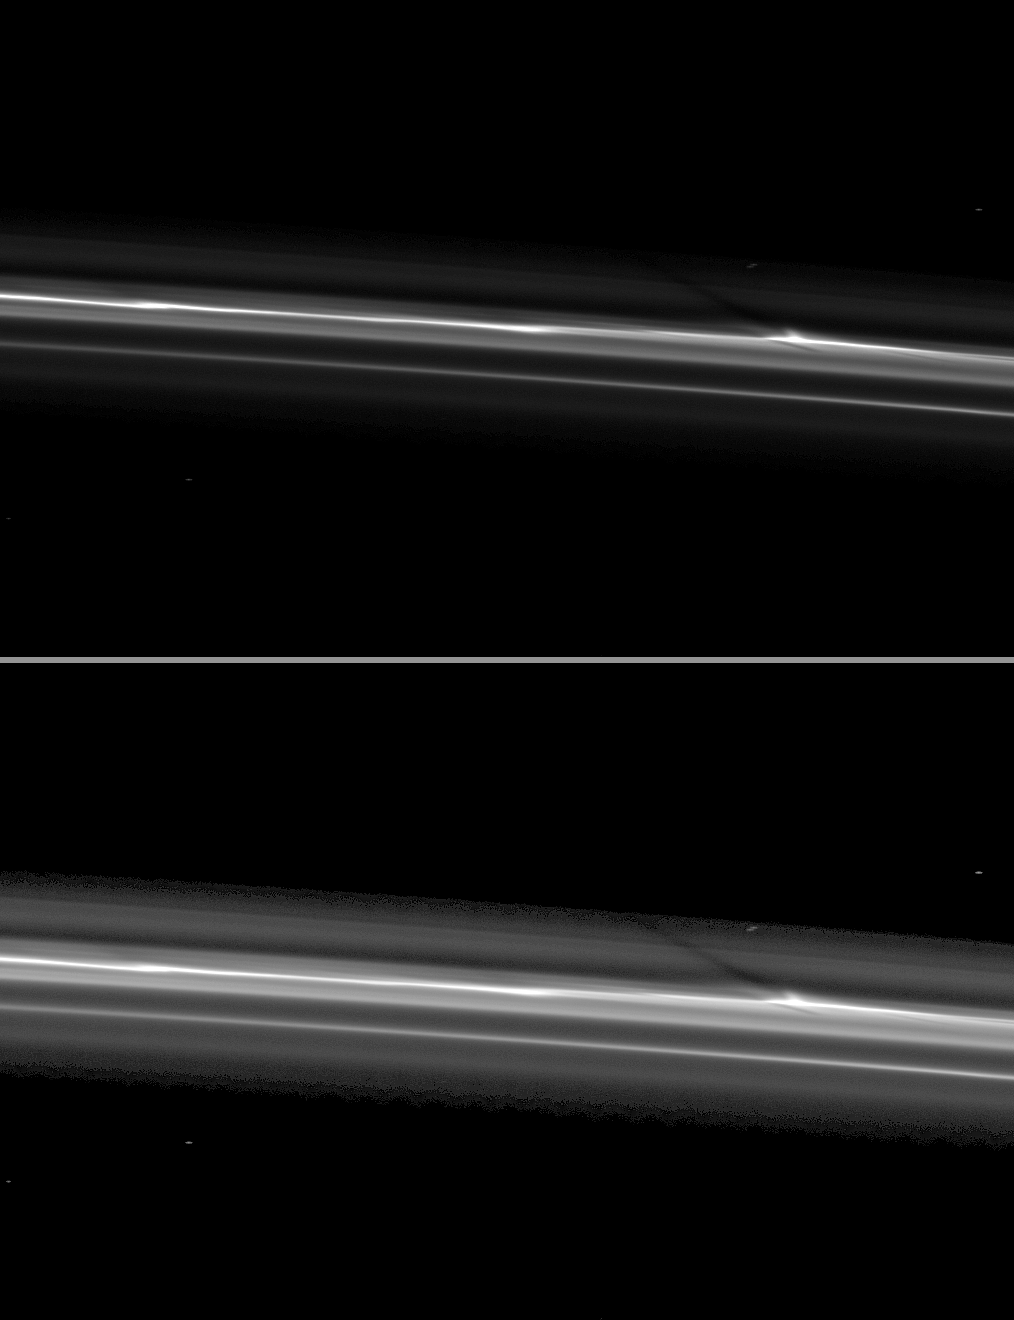

Shadows in the F Ring

Cassini spies a shadow cast by a vertically extended structure or object in the F ring in this image taken as Saturn approaches its August 2009 equinox.

The structure can be seen as a bulge near the bright core of the ring on the right of the image. Imaging scientists are working to understand the origin of structures such as this one, but they think this image shows the shadow of what appears to be a vertically extended object in the core of the F ring.

The second (bottom) version of the image has been brightened to enhance the visibility of the ring and shadow. Background stars appear elongated in the image because of the camera’s exposure time.

This image and others like it (see PIA11662) are only possible around the time of Saturn’s equinox which occurs every half-Saturn-year (equivalent to about 15 Earth years). The illumination geometry that accompanies equinox lowers the sun’s angle to the ring plane and causes out-of-plane structures to cast long shadows across the rings. Cassini’s cameras have spotted not only the predictable shadows of some of Saturn’s moons (see PIA11657), but also the shadows of newly revealed vertical structures in the rings themselves (see PIA11654).

This view looks toward the sunlit side of the rings from about 54 degrees below the ring plane.

The image was taken in visible light with the Cassini spacecraft narrow-angle camera on June 9, 2009. The view was obtained at a distance of approximately 592,000 kilometers (368,000 miles) from Saturn and at a Sun-Saturn-spacecraft, or phase, angle of 97 degrees. Image scale is 3 kilometers (2 miles) per pixel.

The Cassini-Huygens mission is a cooperative project of NASA, the European Space Agency and the Italian Space Agency. The Jet Propulsion Laboratory, a division of the California Institute of Technology in Pasadena, manages the mission for NASA’s Science Mission Directorate, Washington, D.C. The Cassini orbiter and its two onboard cameras were designed, developed and assembled at JPL. The imaging operations center is based at the Space Science Institute in Boulder, Colo.

Credit: NASA/JPL/Space Science Institute